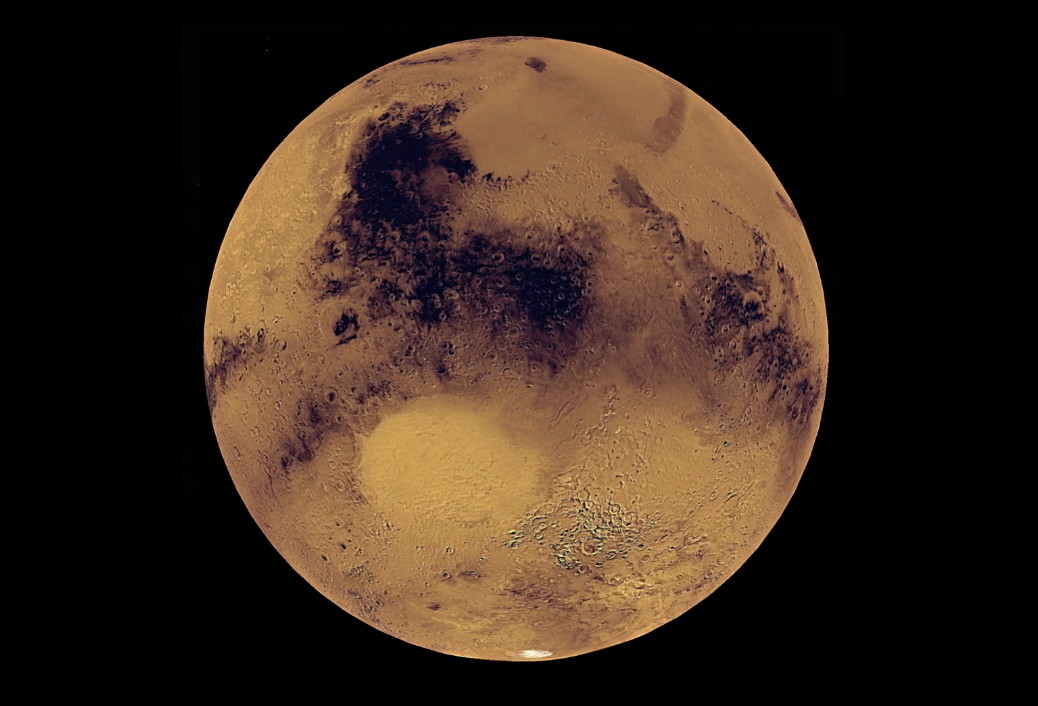

Jezero Crater Flyover

This animation, constructed using stereo imaging data from the High Resolution Imaging Science Experiment (HiRISE) camera on NASA’s Mars Reconnaissance Orbiter, provides an airborne perspective of the Mars 2020 landing site and its exploration area at Jezero Crater. Mars 2020 is expected to land to the southeast of an ancient river delta, a fan-shaped feature inside the northeast rim of Jezero Crater that provides solid evidence of a river and lake system active in and around the crater billions of years ago. The solid white line on the surface indicates a path the rover could take during its prime mission.

More information about Mars 2020 is online at https://mars.nasa.gov/mars2020/ and https://www.jpl.nasa.gov/missions/mars-2020/.

The University of Arizona, Tucson, operates HiRISE, which was built by Ball Aerospace & Technologies Corp., Boulder, Colorado. NASA’s Jet Propulsion Laboratory, a division of Caltech in Pasadena, California, manages the Mars Reconnaissance Orbiter Project for NASA’s Science Mission Directorate, Washington.

Credit: NASA/JPL-Caltech/University of Arizona